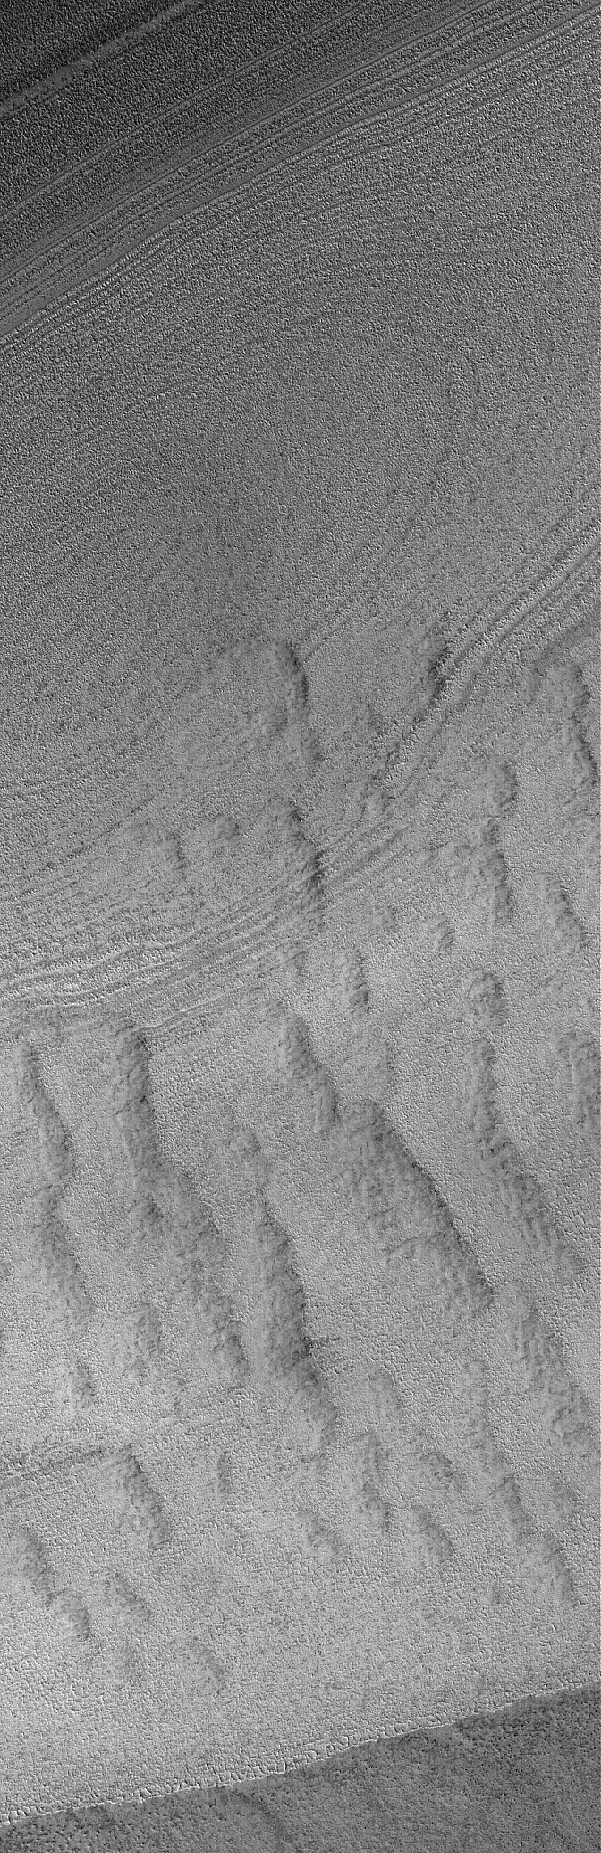

Northern Bands

1 April 2005
This Mars Global Surveyor (MGS) Mars Orbiter Camera (MOC) image shows layers and possibly buried dunes in the north polar region.

Location near: 30 74.3°N, 264.8°W
Image width: ~3 km (~1.9 mi)
Illumination from: lower left
Season: Northern Summer

Credit: NASA/JPL/Malin Space Science Systems